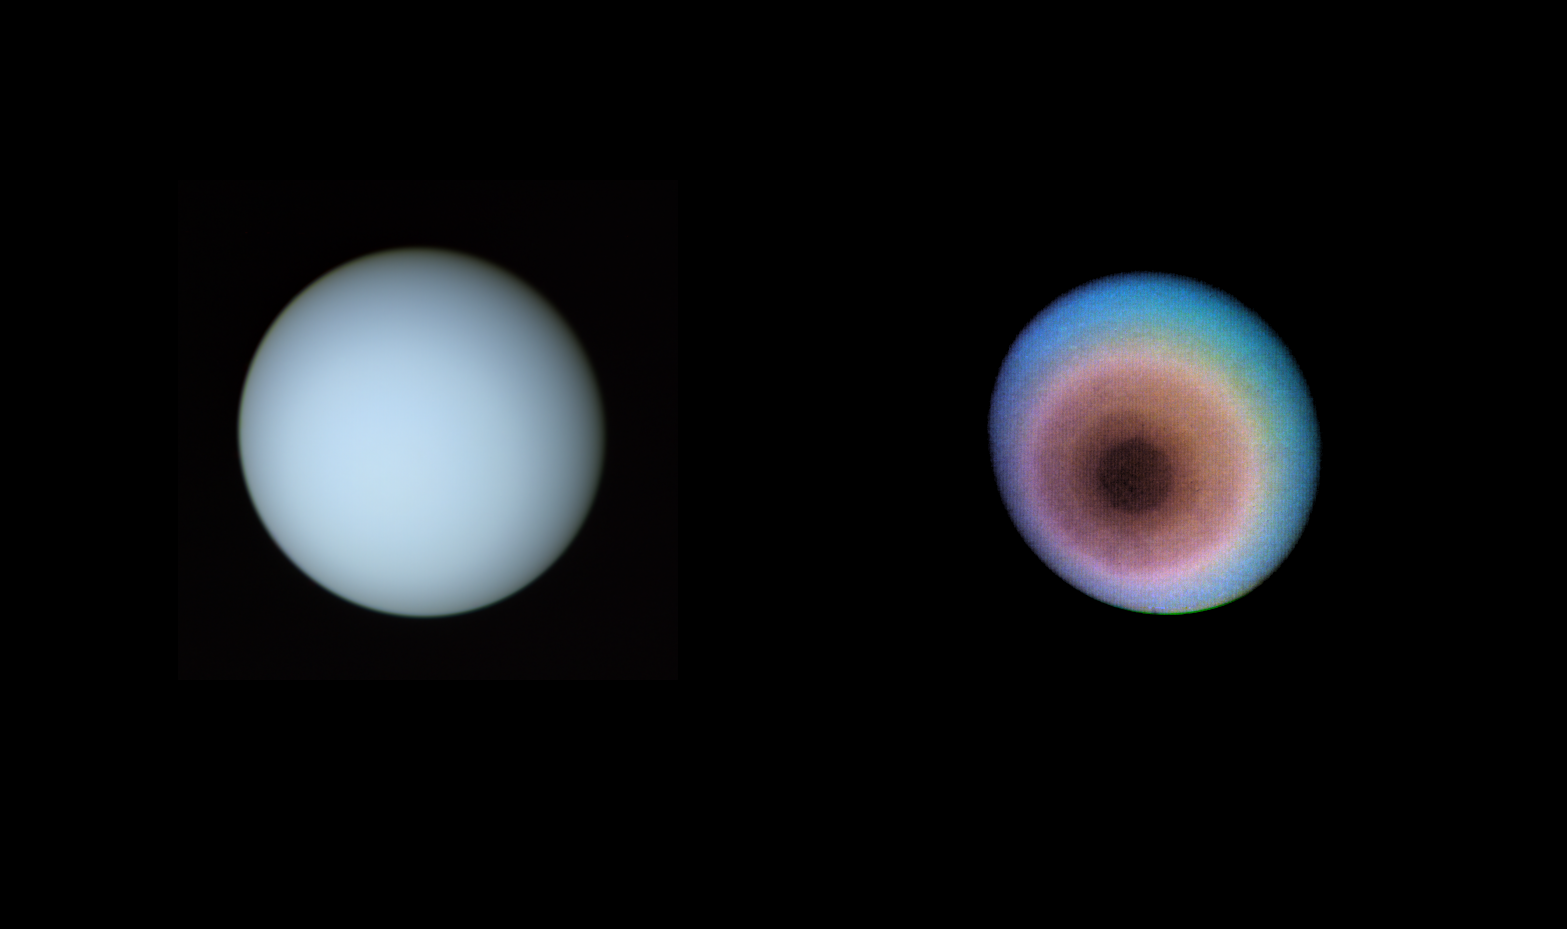

Uranus, Toward the Planet’s Pole of Rotation

These two pictures of Uranus were compiled from images recorded by Voyager 2 on Jan. 10, 1986, when the NASA spacecraft was 18 million kilometers (11 million miles) from the planet. The images were obtained by Voyager’s narrow-angle camera; the view is toward the planet’s pole of rotation, which lies just left of center. The picture on the left has been processed to show Uranus as human eyes would see it from the vantage point of the spacecraft. The second picture is an exaggerated false-color view that reveals details not visible in the true-color view — including indications of what could be a polar haze of smog-like particles. The true-color picture was made by combining pictures taken through blue, green and orange filters. The dark shading of the upper right edge of the disk is the terminator, or day-night boundary. The blue-green appearance of Uranus results from methane in the atmosphere; this gas absorbs red wavelengths from the incoming sunlight, leaving the predominant bluish color seen here. The picture on the right uses false color and contrast enhancement to bring out subtle details in the polar region of the atmosphere. Images shuttered through different color filters were added and manipulated by computer, greatly enhancing the low-contrast details in the original images. Ultraviolet, violet- and orange-filtered images were displayed, respectively, as blue, green and red to produce this false-color picture. The planet reveals a dark polar hood surrounded by a series of progressively lighter convective bands. The banded structure is real, though exaggerated here. The brownish color near the center of the planet could be explained as being caused by a thin haze concentrated over the pole — perhaps the product of chemical reactions powered by ultraviolet light from the Sun. One such reaction produces acetylene from methane — acetylene has been detected on Uranus by an Earth-orbiting spacecraft — and further reactions involving acetylene are known to produce reddish-brown smog-like particles. A similar haze envelopes Saturn’s moon Titan; ground-based observations have predicted such a haze in the polar regions of Uranus. The exact identification of the reactions and their products will require additional study. Voyager 2 is heading for a Jan. 24 closest approach to Uranus. The Voyager project is managed for NASA by the Jet Propulsion Laboratory.

Credit: NASA/JPL